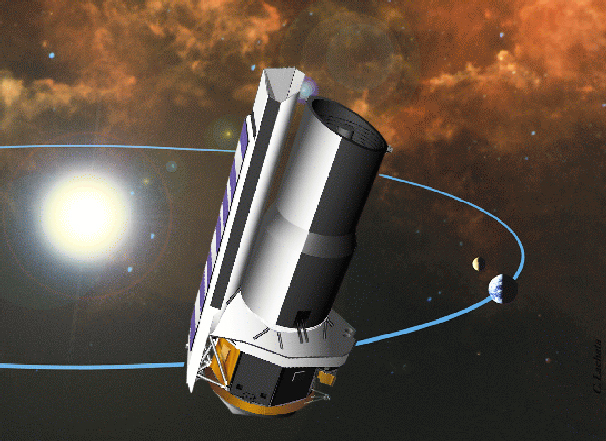

Help Stamp Out Boring Space Acronyms

Press Release September 5, 2001

Are you confused by the impossible-to-pronounce acronyms sometimes used to identify space missions? You are not alone.

To move away from cryptic acronyms, our nation’s space agency is asking your help to find a user-friendly name for a new space-based observatory. It is currently called the Space Infrared Telescope Facility, or SIRTF for short. The observatory will allow scientists to study objects from within our solar system to the distant reaches of the universe. It will see these objects by looking for the heat they radiate in the infrared wavelength. For example, the mission will look for dusty discs around other stars where planets might be forming.

“We are hoping to tap the creativity of the public to find a name suitable for this important mission that will help enrich our knowledge of the universe.” said Doris Daou, an education and public outreach representative for the mission.

The Space Infrared Telescope Facility is the fourth and final component of NASA’s Great Observatories Program, which includes the Hubble Space Telescope, the Chandra X-ray Observatory and the Compton Gamma Ray Observatory. Together, these four space-based missions enable scientists to study space across many different wavelengths of light.

The deadline for nominations is December 20, 2001. The winner will be flown to Kennedy Space Center in Florida to witness the launch of the observatory, planned for next year. Up to 200 semi-finalists will receive a letter of recognition and an educational kit. All naming contest participants will be able to print a personalized “Certificate of Participation” upon submission of a valid entry.

A short essay explaining the reasons for the suggested name must accompany all submissions. Following NASA’s guidelines, names of current or proposed space missions cannot be used, and if the observatory is to be named after a person, that person must be deceased. Submissions are only accepted electronically. The contest is open to all Earthlings, except employees directly affiliated with NASA, JPL or the California Institute of Technology, and their immediate families.

To enter the naming contest go here. For more information on the Space Infrared Telescope Facility, visit the project home page.

JPL manages the Space Infrared Telescope Facility for NASA’s Office of Space Science, Washington, D.C. JPL is a division of the California Institute of Technology in Pasadena.

Photojournal note: The Space Infrared Telescope Facility (SIRTF) telescope was renamed the Spitzer Space Telescope on December 18, 2003, after the late Dr. Lyman Spitzer, in a contest which was open to the general public.

Credit: NASA/JPL